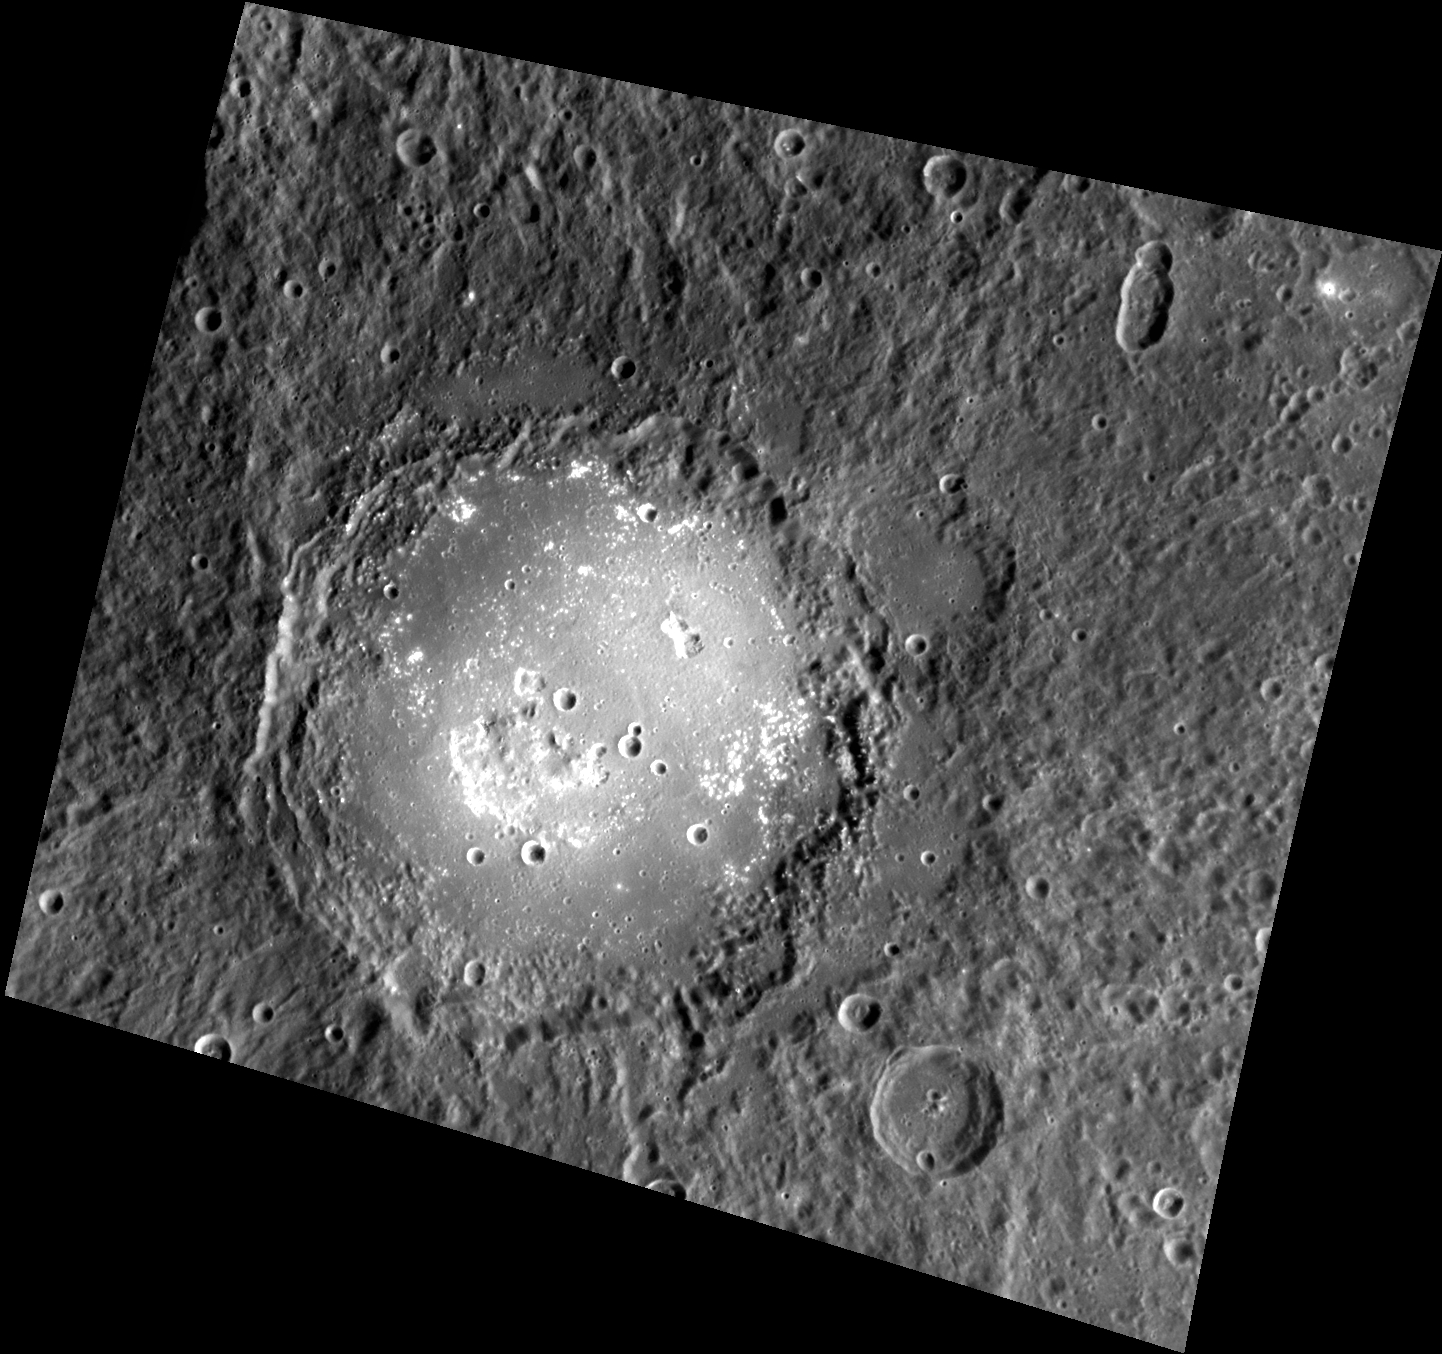

Lermontov’s Legacy

The bright floor of the crater Lermontov, first imaged by Mariner 10, stands in contrast to the surrounding terrain of Mercury. The large depressions found in the floor have been interpreted as evidence for explosive volcanism, providing insight into Mercury’s volcanic history. The surface within the crater also appears to have been altered by the formation of hollows.

This image was acquired as a high-resolution targeted color observation. Targeted color observations are images of a small area on Mercury’s surface at resolutions higher than the 1-kilometer/pixel 8-color base map. During MESSENGER’s one-year primary mission, hundreds of targeted color observations were obtained. During MESSENGER’s extended mission, high-resolution targeted color observations are more rare, as the 3-color base map covered Mercury’s northern hemisphere with the highest-resolution color images that are possible.

Date acquired: February 12, 2013
Image Mission Elapsed Time (MET): 3010537
Image ID: 3507773
Instrument: Wide Angle Camera (WAC) of the Mercury Dual Imaging System (MDIS)
WAC filter: 9 (996 nanometers)
Center Latitude: 15.81°
Center Longitude: 311.8° E
Resolution: 276 meters/pixel
Scale: Lermontov is 166 km (103 mi.) in diameter.
Incidence Angle: 49.7°
Emission Angle: 28.5°
Phase Angle: 78.2°

The MESSENGER spacecraft is the first ever to orbit the planet Mercury, and the spacecraft’s seven scientific instruments and radio science investigation are unraveling the history and evolution of the Solar System’s innermost planet. MESSENGER acquired over 150,000 images and extensive other data sets. MESSENGER is capable of continuing orbital operations until early 2015.

For information regarding the use of images, see the MESSENGER image use policy.

Credit: NASA/Johns Hopkins University Applied Physics Laboratory/Carnegie Institution of Washington